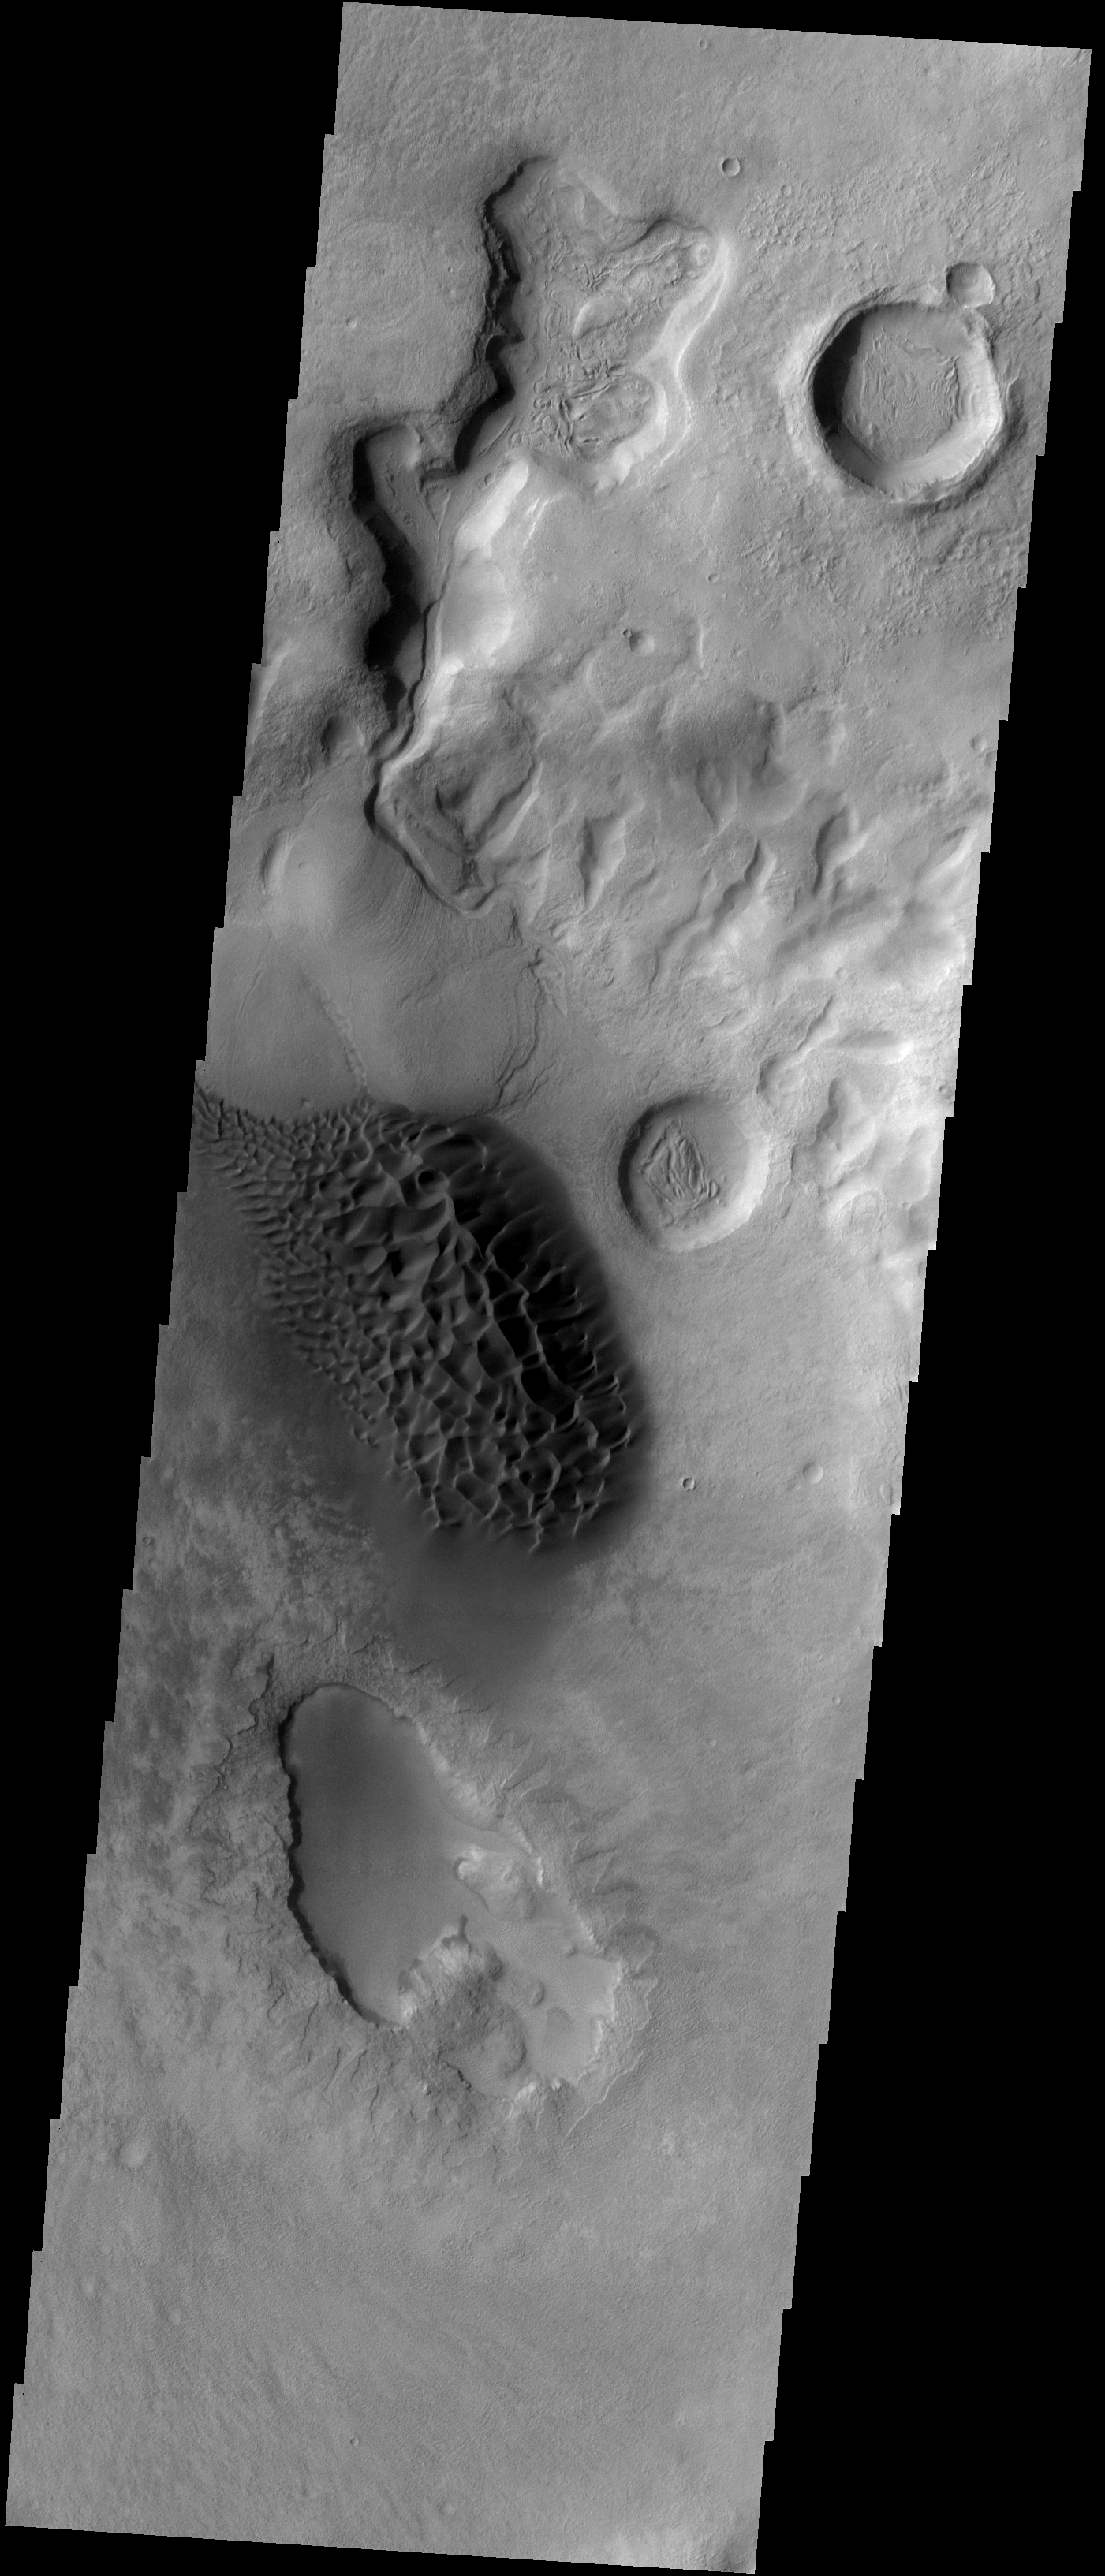

Sand Dunes

This region of dark sand dunes is located on the floor of an unnamed crater south of Bosporos Planum.

Image information: VIS instrument. Latitude -41.1N, Longitude 297.7E. 17 meter/pixel resolution.

Please see the THEMIS Data Citation Note for details on crediting THEMIS images.

Note: this THEMIS visual image has not been radiometrically nor geometrically calibrated for this preliminary release. An empirical correction has been performed to remove instrumental effects. A linear shift has been applied in the cross-track and down-track direction to approximate spacecraft and planetary motion. Fully calibrated and geometrically projected images will be released through the Planetary Data System in accordance with Project policies at a later time.

NASA’s Jet Propulsion Laboratory manages the 2001 Mars Odyssey mission for NASA’s Office of Space Science, Washington, D.C. The Thermal Emission Imaging System (THEMIS) was developed by Arizona State University, Tempe, in collaboration with Raytheon Santa Barbara Remote Sensing. The THEMIS investigation is led by Dr. Philip Christensen at Arizona State University. Lockheed Martin Astronautics, Denver, is the prime contractor for the Odyssey project, and developed and built the orbiter. Mission operations are conducted jointly from Lockheed Martin and from JPL, a division of the California Institute of Technology in Pasadena.

Credit: NASA/JPL/ASU